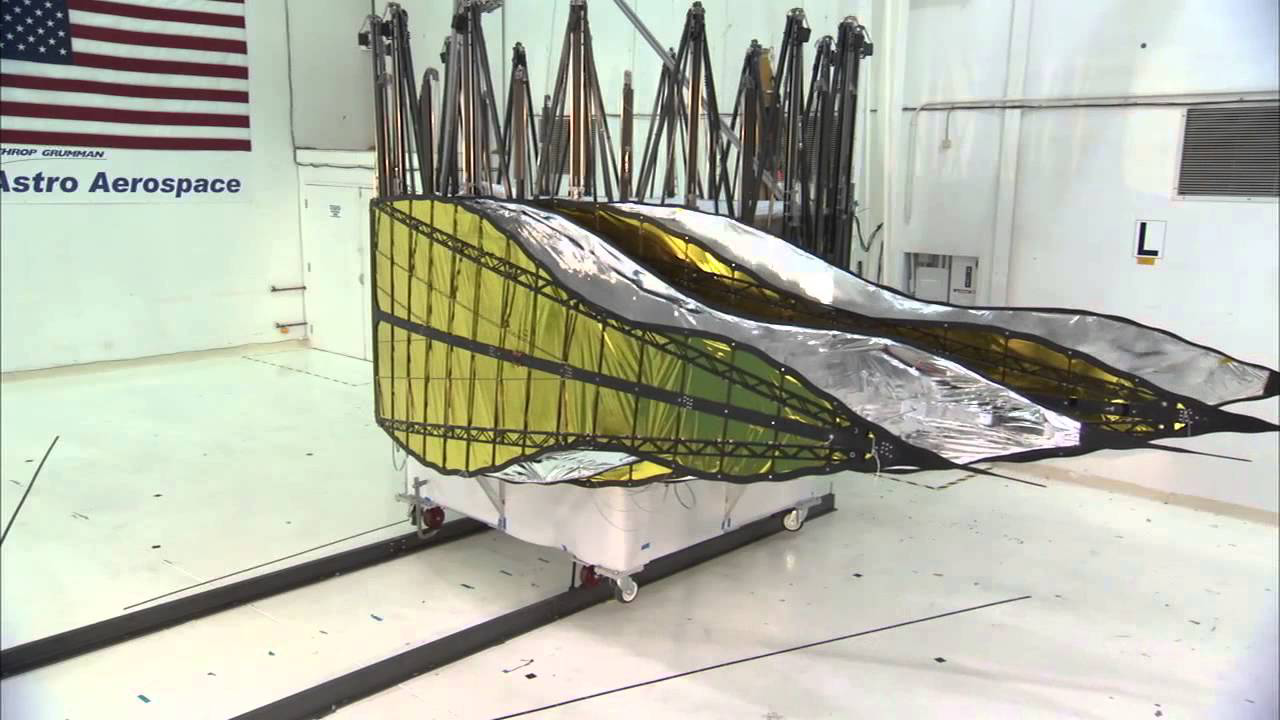

Furled Starshade Prototype

A furled first prototype starshade developed by NASA’s Jet Propulsion Laboratory, shown in technology partner Astro Aerospace/Northrup Grumman’s facility in Santa Barbara, California, in 2013. This design shows petals that are more extreme in shape, which properly diffracts starlight for smaller telescopes. For launch, the petals of the starshade will be wrapped around the spacecraft, then unfurled into the familiar flower-like design once in space. As shown by this 66-foot (20-meter) model, starshades can come in many shapes and sizes.

Starlight-blocking technologies such as the starshade are being developed to help image exoplanets, with a focus on Earth-sized, habitable worlds.

Credit: NASA/JPL-Caltech/NGAS/Princeton